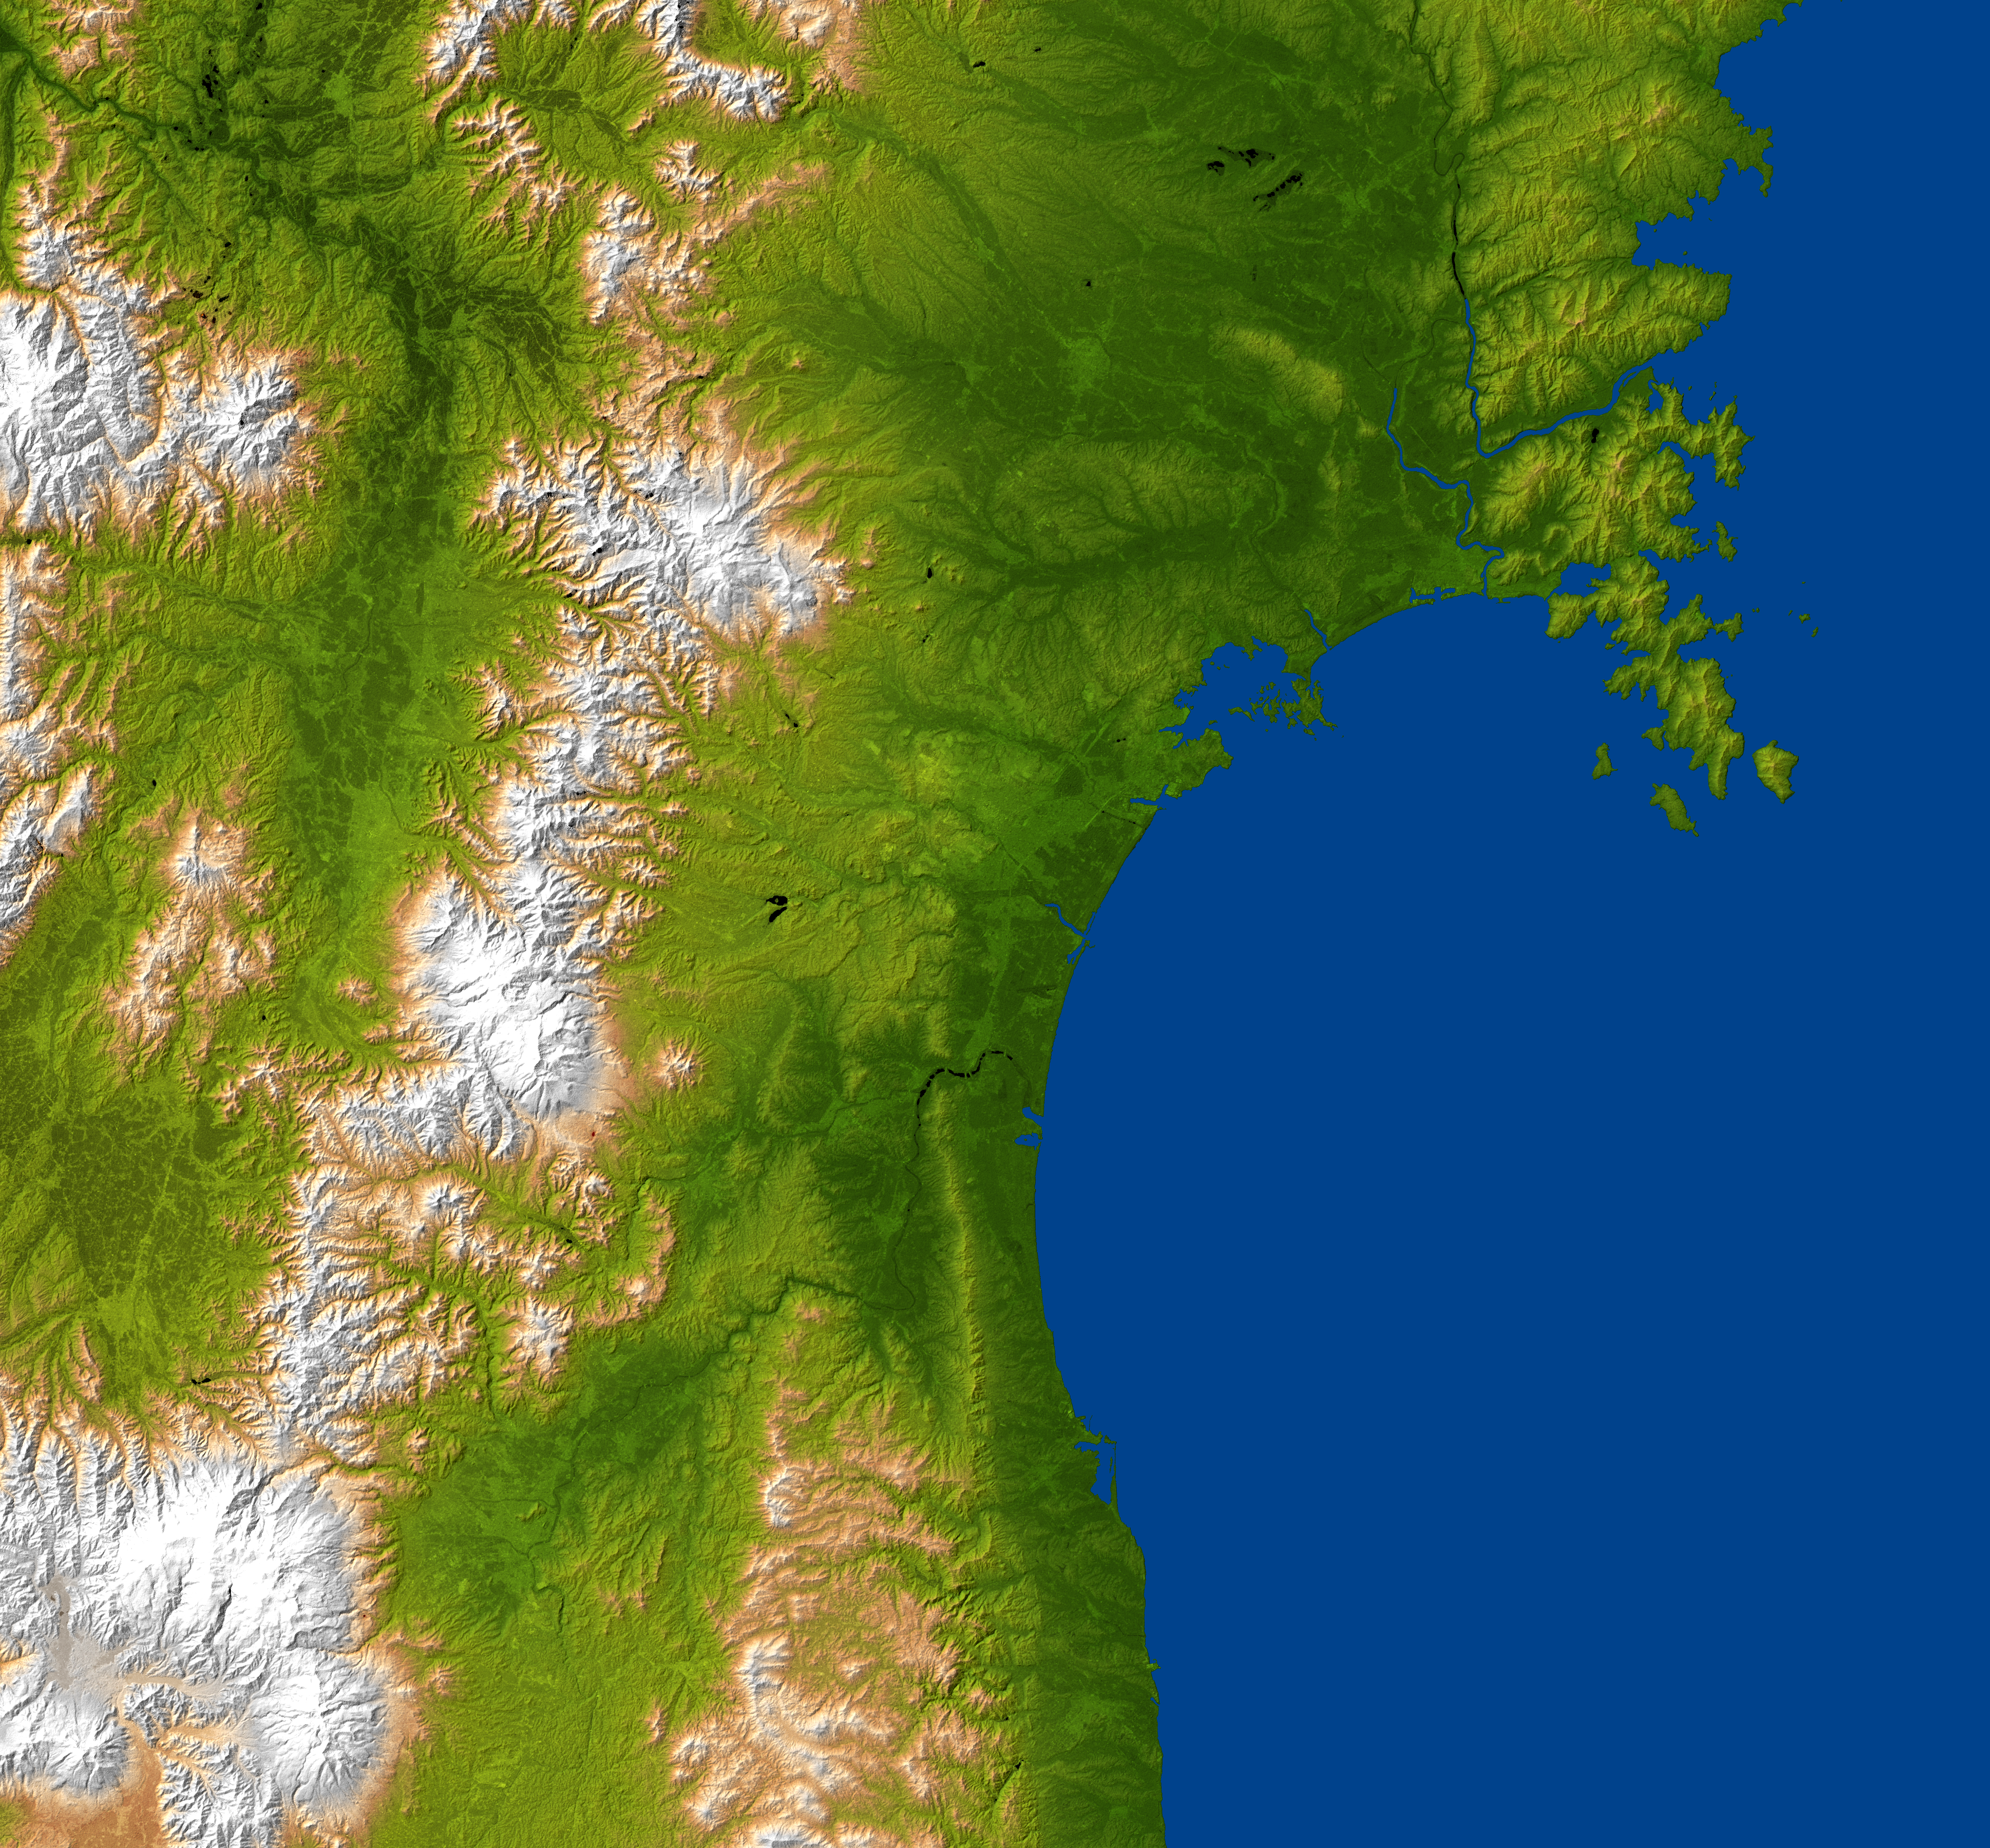

NASA Radar Image Shows Topography of Sendai, Japan Region

The topography surrounding Sendai, Japan is well shown in this combined radar image and topographic view generated with data from NASA’s Shuttle Radar Topography Mission (SRTM). On March 11, 2011, a magnitude 8.9 earthquake struck offshore about 130 kilometers (80 miles) east of Sendai, the capital city of Japan’s Miyagi Prefecture, generating a tsunami that devastated the low-lying coastal city of about 1 million residents.

The city is centered in the image and lies along the coastal plain between the Ohu Mountains and the Pacific Ocean. The eastern part of the city is a low-lying plains area, with the city center being hilly (the city’s official elevation is about 43 meters, or 141 feet). Sendai’s western areas are mountainous, with its highest point being Mt. Funagata at an elevation of about 1,500 meters (4,921 feet) above sea level.

According to the U.S. Geological Survey, the earthquake occurred as a result of thrust faulting on or near the subduction zone interface plate boundary between the Pacific and North America plates. At the latitude of this earthquake, the Pacific plate moves approximately westwards with respect to the North America plate at a velocity of 83 millimeters per year. The Pacific plate thrusts underneath Japan at the Japan Trench, and dips to the west beneath Eurasia. The location, depth, and focal mechanism of the March 11 earthquake are consistent with the event having occurred as thrust faulting associated with subduction along this plate boundary.

This image combines a radar image acquired in February 2000 during the SRTM mission, and color-coding by topographic height using data from the same mission. Dark green colors indicate low elevations, rising through yellow and tan, to white at the highest elevations.

SRTM flew aboard the Space Shuttle Endeavour, launched on Feb. 11, 2000. SRTM used the same radar instrument that comprised the Spaceborne Imaging Radar-C/X-Band Synthetic Aperture Radar (SIR-C/X-SAR) that flew twice on the Space Shuttle Endeavour in 1994. SRTM was designed to collect 3-D measurements of Earth’s surface. To collect the 3-D data, engineers added a 60-meter (approximately 200-foot) mast, installed additional C-band and X-band antennas, and improved tracking and navigation devices. The mission is a cooperative project between NASA, the National Geospatial-Intelligence Agency (NGA) of the U.S. Department of Defense and the German and Italian space agencies. It is managed by NASA’s Jet Propulsion Laboratory, Pasadena, Calif., for NASA’s Science Mission Directorate, Washington, D.C.

Location: 38.25 degrees North latitude, 140.85 degrees East longitude
Orientation: North toward the top
Size: approximately 174 by 160 kilometers (108 by 99 miles)
SRTM Data Acquired: February 2000

Credit: NASA/JPL/NGA